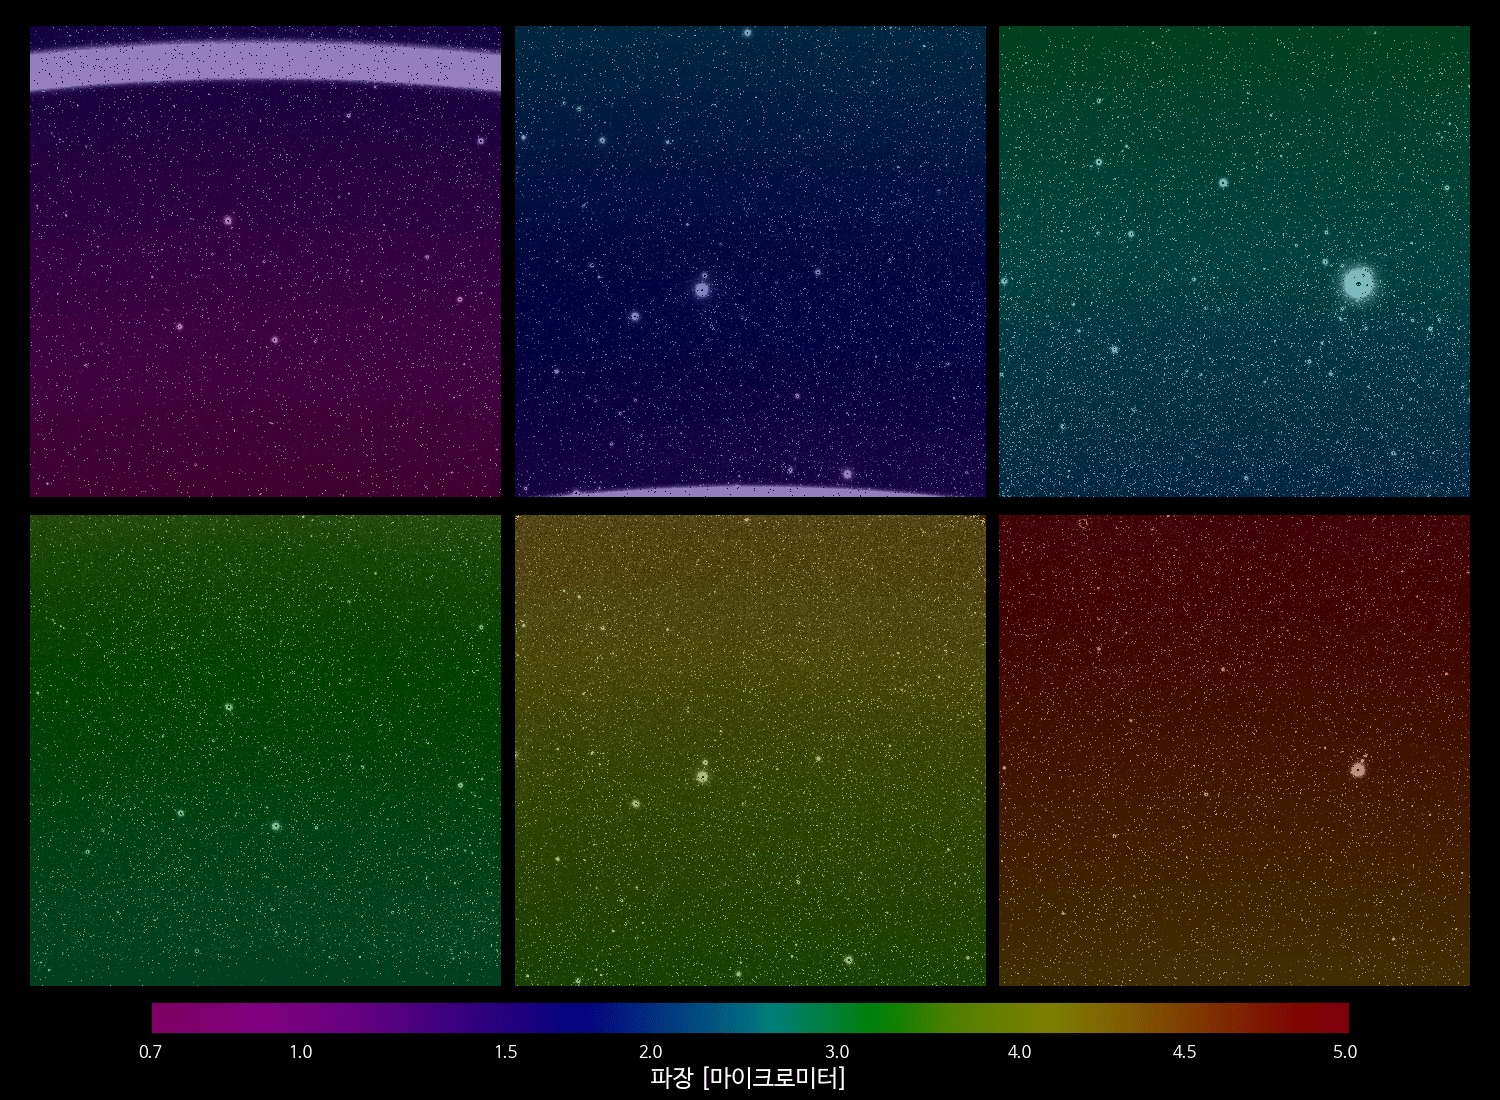

First Light GIF

Credit: Courtesy NASA/JPL-Caltech